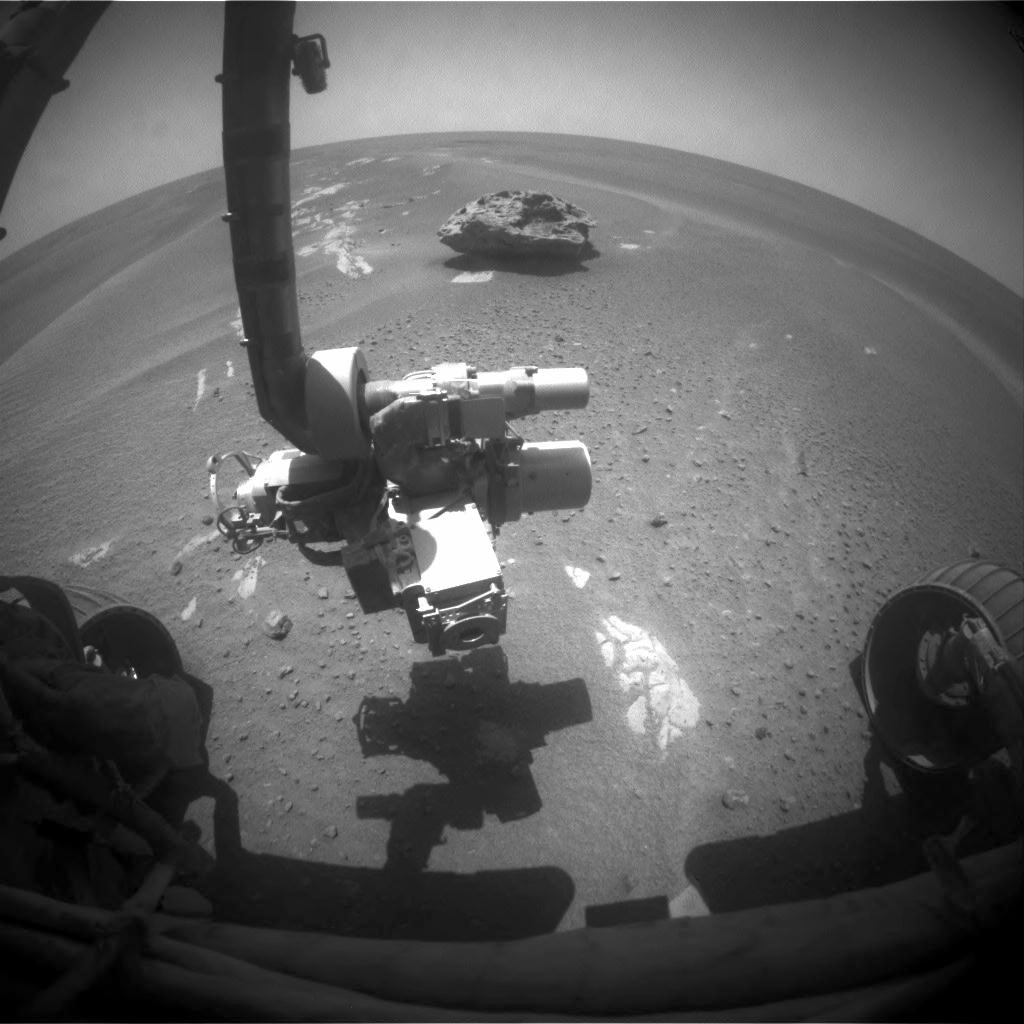

Block Island in Sight

This image of “Block Island” was taken on July 28, 2009, with the front hazard-identification camera on NASA’s Mars Exploration Rover Opportunity.

Scientists will be testing the rock with the particle X-ray spectrometer to get composition measurements and to confirm if indeed it is a meteorite.

Credit: NASA/JPL